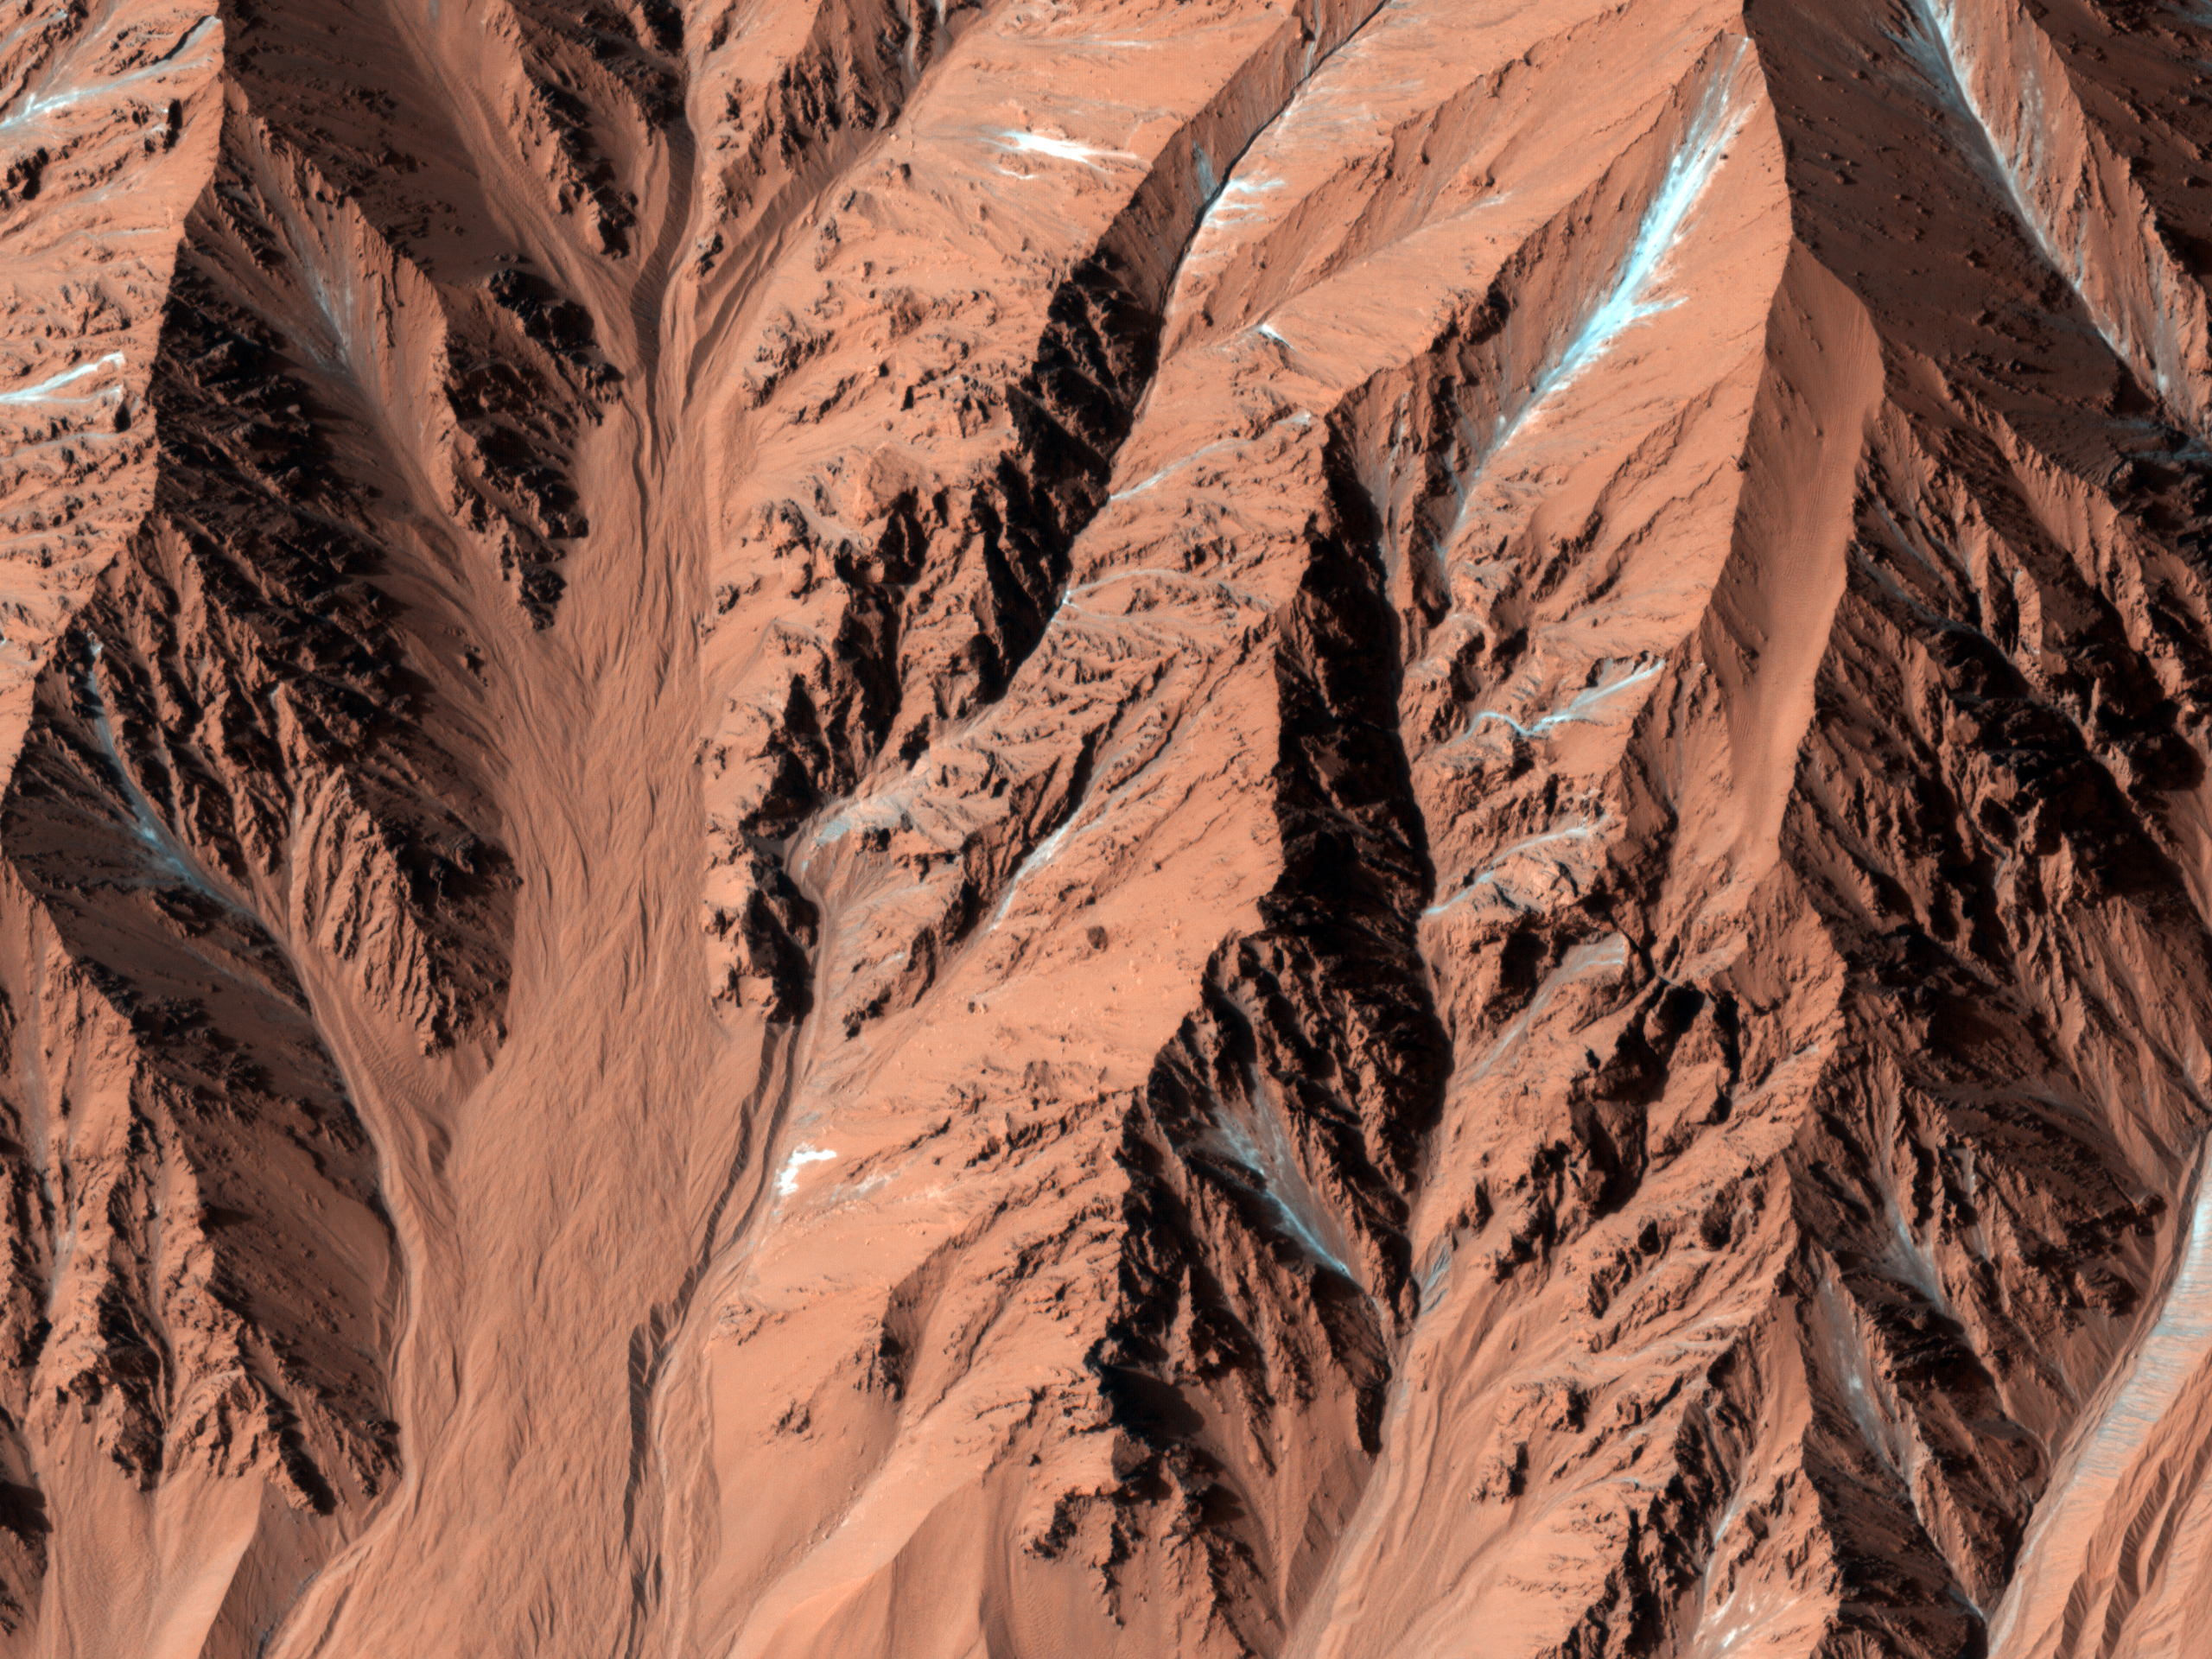

Fresh Crater with Gullies

This observation shows a fresh, approximately 7.5 kilometer diameter crater that resides in a larger crater in the Southern hemisphere.

The crater shown here has very few craters superposed on it, which attests to its youth. It also has very steep slopes and a sharp rim; more evidence of its young age. Young, fresh craters are of interest on Mars because they help place constraints on the rate at which new impact craters and other young features have formed in recent times.

This fresh crater is particularly interesting because it contains gullies. Gullies are slope features that are proposed to require some amount of liquid water to form. The gullies must have formed after the crater did, which means that if liquid water was involved in the formation of these gullies, then it existed on the surface of Mars more recently. The existence of recent liquid water is especially important in terms of the search for life on Mars and its future exploration.

Several of the gullies show features such as terraces, discontinuous channels, and abandoned channels (see subimage); all of which imply that more than one flow event occurred. It is unknown whether or not such multiple flows would have been closely spaced in time.

Terraces are thought to indicate past flow levels. Discontinuous channels may represent some subsurface flow in addition to surface flow, or they may be channels that were once continuous that have since been filled in with wind-blown sediment and dust. The latter is the most likely in the subimage. For example, see the discontinuous channel near the center; it appears to have sediment infilling it. Abandoned channels are paths that fluid flowed through in the past before another flow took a different direction.

NASA’s Jet Propulsion Laboratory, a division of the California Institute of Technology in Pasadena, manages the Mars Reconnaissance Orbiter for NASA’s Science Mission Directorate, Washington. Lockheed Martin Space Systems, Denver, built the spacecraft. The High Resolution Imaging Science Experiment is operated by the University of Arizona, Tucson, and the instrument was built by Ball Aerospace & Technologies Corp., Boulder, Colo.

Originally released June 20, 2007

Credit: NASA/JPL-Caltech/University of Arizona